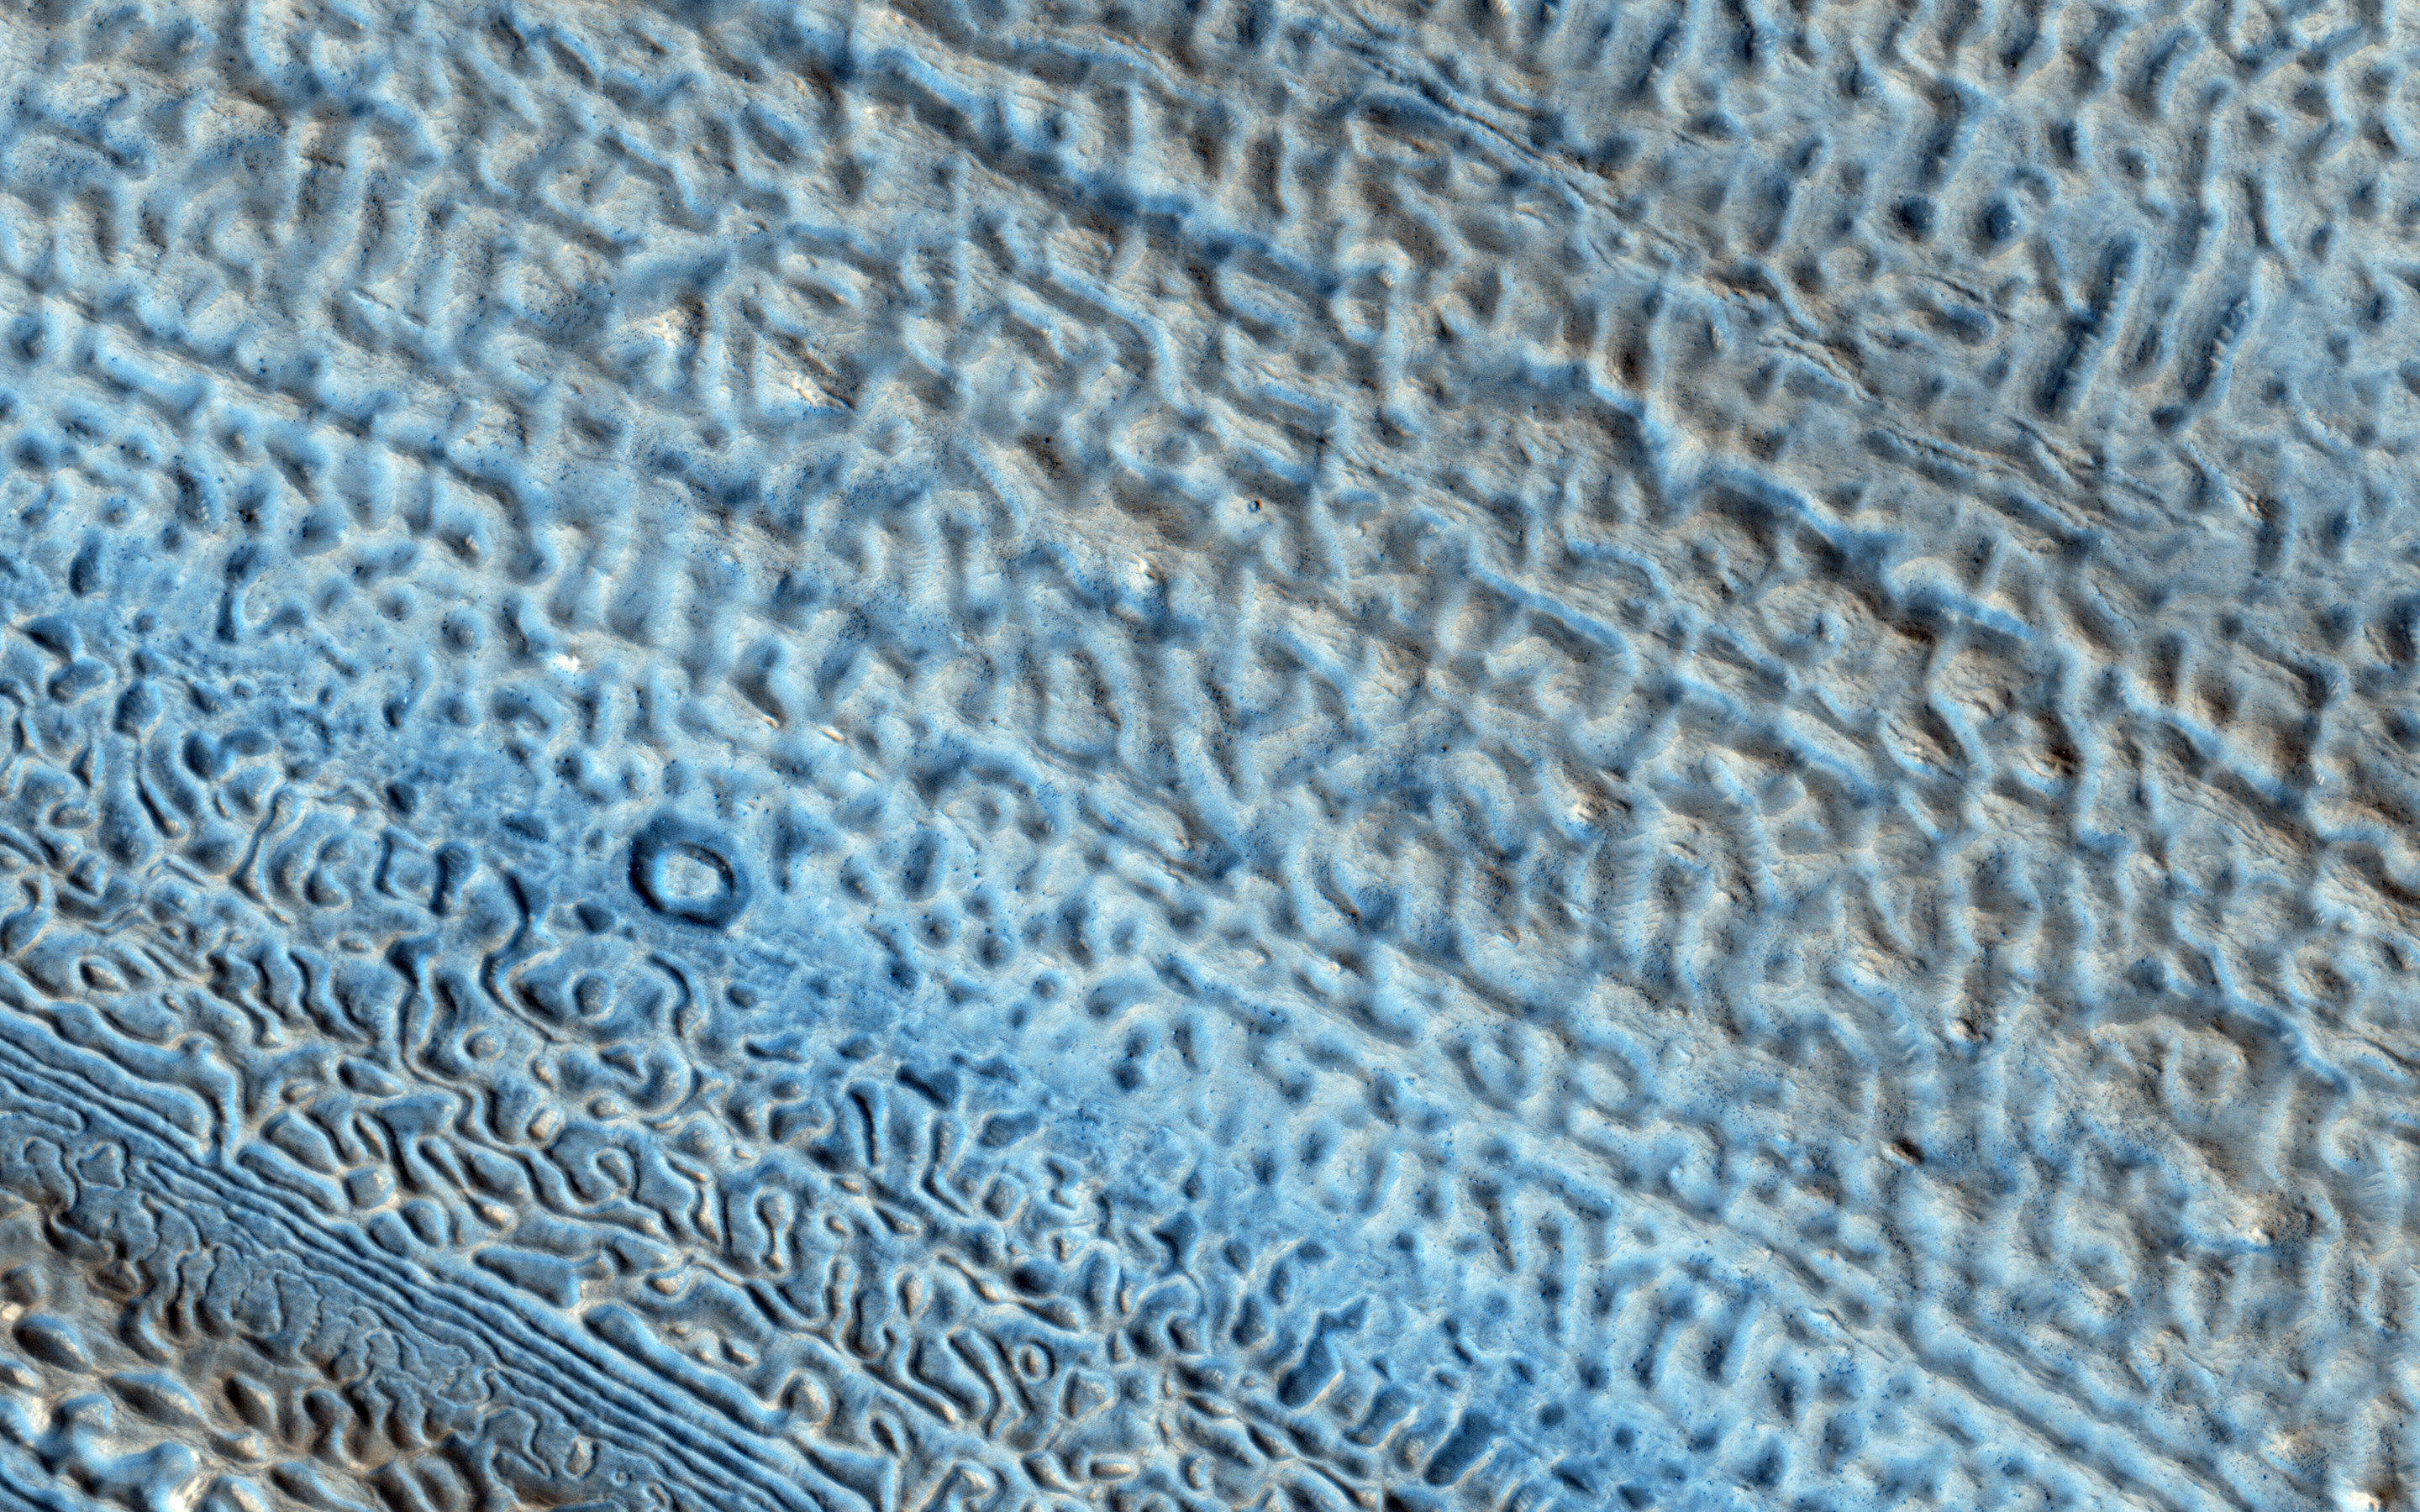

Martian Glaciers and Brain Terrain

Scientists now know that Mars has a lot more ice than once thought. Many lobate features are now known to be almost pure ice, like glaciers on the Earth.

We still don’t know for sure if these Martian ice deposits flow like Earth’s glaciers. Knowing how fast they flow (if at all!) would help us understand more about the climate of Mars and how it has changed over time.

This image shows one of these icy lobate features wrapping around a small hill. There is an unusual texture on the ice at the base of this hill that people have called “brain terrain.” This strange-looking surface might be related to flow of the ice, but we still don’t have a definite explanation for this mystery.

HiRISE is one of six instruments on NASA’s Mars Reconnaissance Orbiter. The University of Arizona, Tucson, operates the orbiter’s HiRISE camera, which was built by Ball Aerospace & Technologies Corp., Boulder, Colo. NASA’s Jet Propulsion Laboratory, a division of the California Institute of Technology in Pasadena, manages the Mars Reconnaissance Orbiter Project for the NASA Science Mission Directorate, Washington.

Credit: NASA/JPL-Caltech/Univ. of Arizona